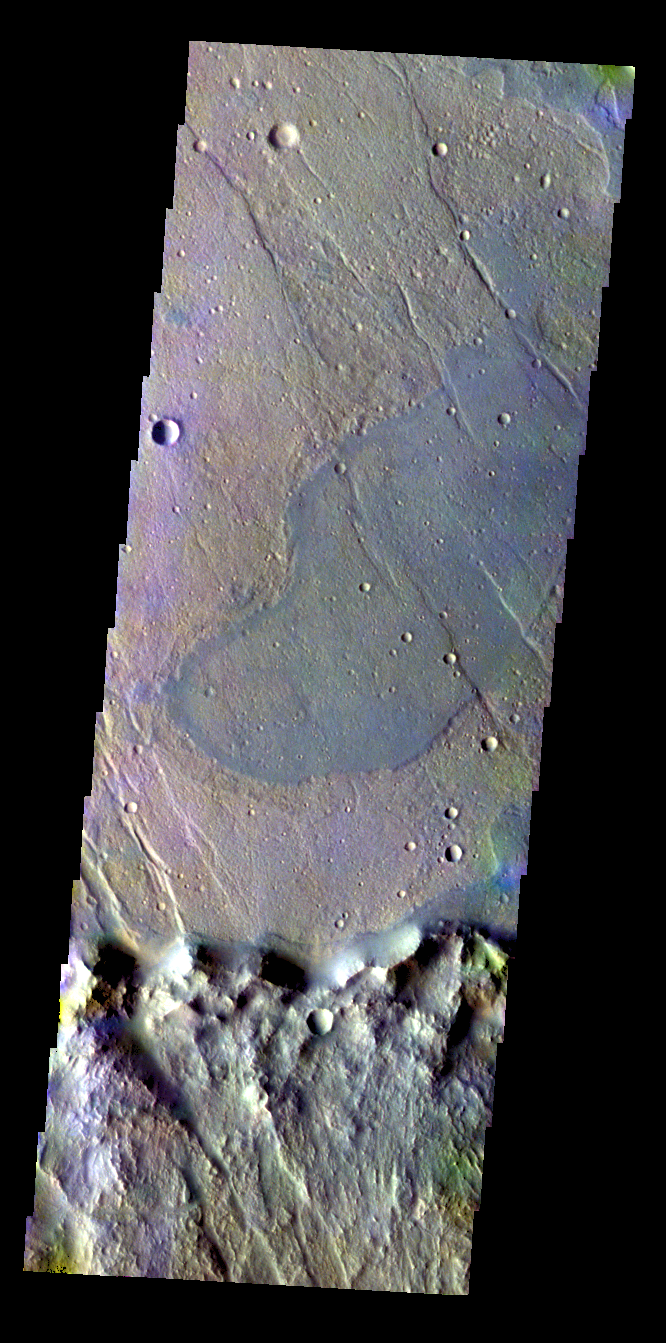

Lava Flow – False Color

The THEMIS VIS camera contains 5 filters. The data from different filters can be combined in multiple ways to create a false color image. These false color images may reveal subtle variations of the surface not easily identified in a single band image. Today’s false color image shows where a lava flow from Solis Planum has entered an unnamed crater.

Credit: NASA/JPL-Caltech/ASU